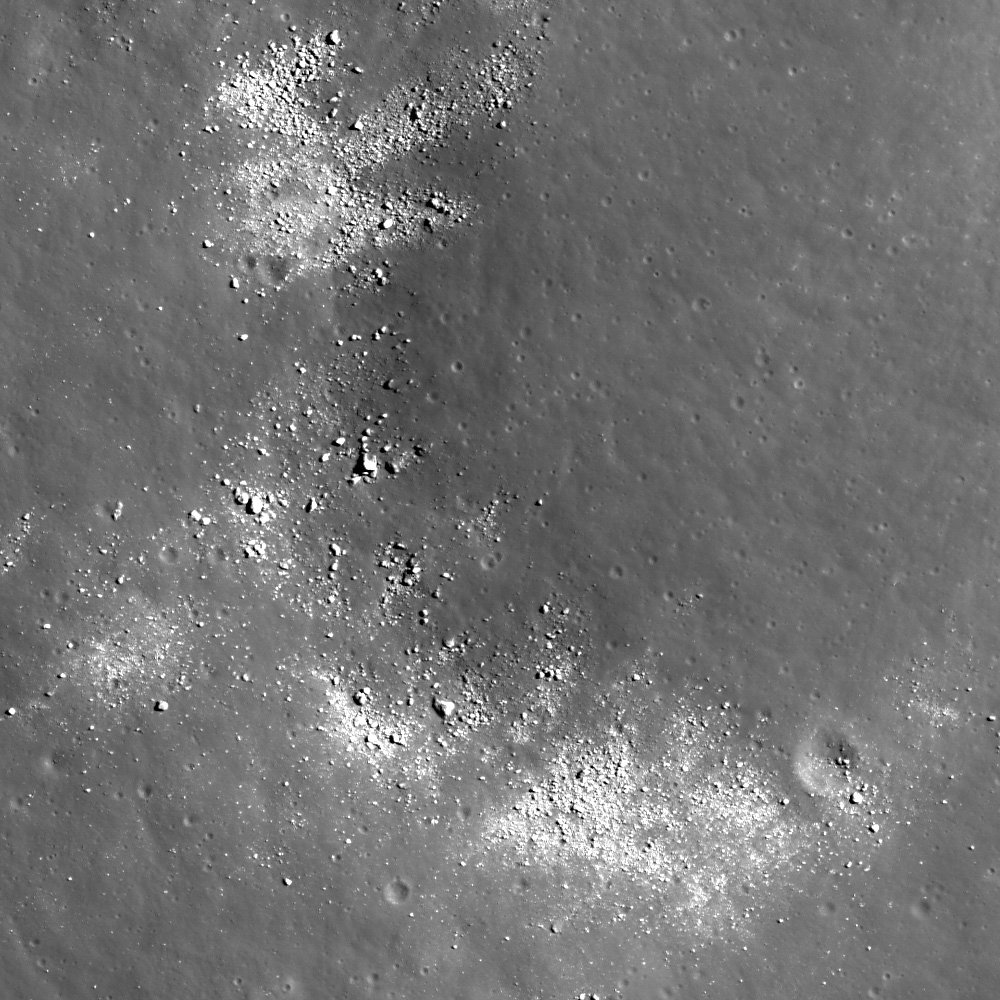

Exposed Boulders in the Aitken Mare

Boulders eroding out of the hillslope and concentrated between two hills. NAC image M143480262 above, image width is 700 meters.

Location of the boulder field within Aitken crater.
LROC WAC monochrome mosaic, image width is 160 kilometers

Boulder fields on the Moon are a fairly common feature. In general, large boulder fields are usually part of an ejecta deposit surrounding their parent crater or a product of gravity-driven mass wasting, where blocks on a slope are dislodged from the regolith or rock outcrops by various geologic processes (including meteorite impacts or moonquakes) and roll downhill. Since this boulder field is located at the base of a slope, it is likely a product of gravity-driven mass wasting. This field has boulders as large as 10 meters in size.

NASA’s Goddard Space Flight Center built and manages the mission for the Exploration Systems Mission Directorate at NASA Headquarters in Washington. The Lunar Reconnaissance Orbiter Camera was designed to acquire data for landing site certification and to conduct polar illumination studies and global mapping. Operated by Arizona State University, LROC consists of a pair of narrow-angle cameras (NAC) and a single wide-angle camera (WAC). The mission is expected to return over 70 terabytes of image data.

Credit: NASA/GSFC/Arizona State University